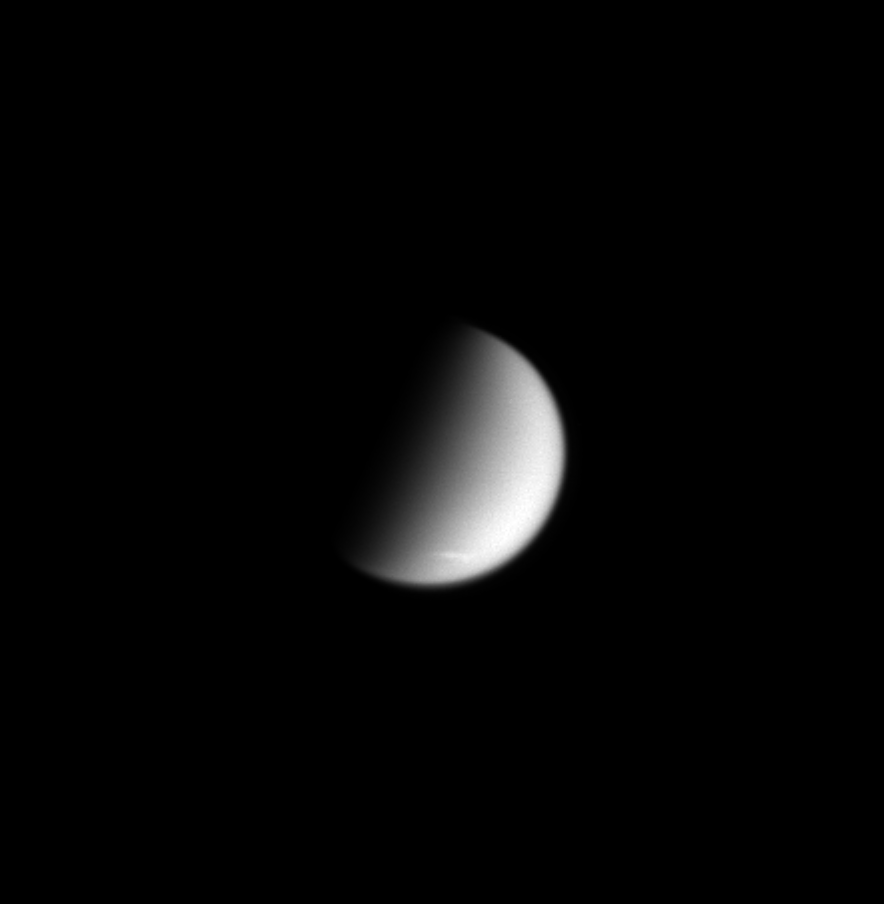

Titan’s Polar Streak

This image shows Titan, Saturn’s largest moon (5,150 kilometers, or 3,200 miles, across), with a streak-like cloud near its south pole. The cloud may be part of a region of polar clouds seen during Cassini’s first flyby of Titan in July 2004, only now covering a larger area.

Titan’s atmosphere, like that of Earth, is mostly nitrogen. The pressure at Titan’s surface is 50 percent higher than on Earth, despite its lower gravity, meaning that the mass of the atmosphere per unit area is more than ten times that on Earth.

The image was taken in visible light with the Cassini spacecraft narrow angle camera on Sept. 23, 2004, at a distance of 7.1 million kilometers (4.4 million miles) from Titan and at a Sun-Titan-spacecraft, or phase, angle of 84 degrees. The image scale is 42 kilometers (26 miles) per pixel.

The Cassini-Huygens mission is a cooperative project of NASA, the European Space Agency and the Italian Space Agency. The Jet Propulsion Laboratory, a division of the California Institute of Technology in Pasadena, manages the Cassini-Huygens mission for NASA’s Science Mission Directorate, Washington, D.C. The Cassini orbiter and its two onboard cameras were designed, developed and assembled at JPL. The imaging team is based at the Space Science Institute, Boulder, Colo.

Credit: NASA/JPL/Space Science Institute